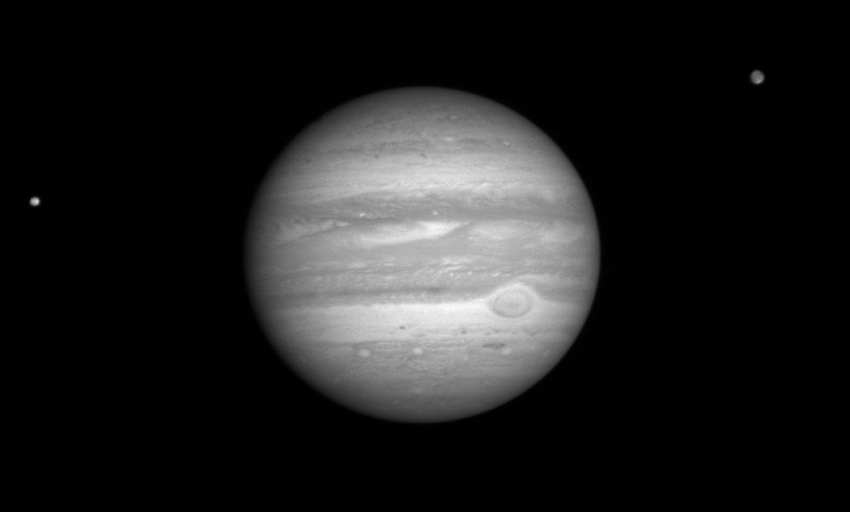

Moons around Jupiter

The New Horizons Long Range Reconnaissance Imager (LORRI) took this photo of Jupiter at 20:42:01 UTC on January 9, 2007, when the spacecraft was 80 million kilometers (49.6 million miles) from the giant planet. The volcanic moon Io is to the left of the planet; the shadow of the icy moon Ganymede moves across Jupiter’s northern hemisphere.

Ganymede’s average orbit distance from Jupiter is about 1 million kilometers (620,000 miles); Io’s is 422,000 kilometers (262,000 miles). Both Io and Ganymede are larger than Earth’s moon; Ganymede is larger than the planet Mercury.

Credit: NASA/Johns Hopkins University Applied Physics Laboratory/Southwest Research Institute